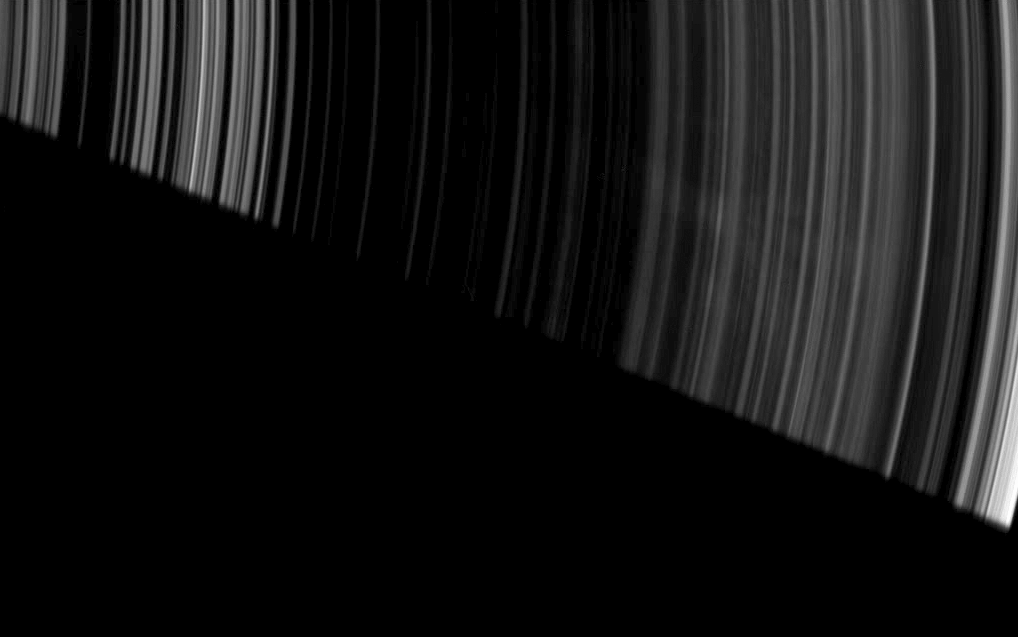

Spoke Leftovers

Faint, ghostly spokes dapple the dark side of Saturn’s A ring as the planet’s shadow makes a sharp diagonal cut across this image from the Cassini spacecraft.

The image was taken in visible light with the Cassini spacecraft wide-angle camera on April 30, 2008. This view looks toward the unilluminated side of the rings from about 26 degrees above the ringplane. The view was obtained at a distance of approximately 316,000 kilometers (196,000 miles) from Saturn and at a Sun-Saturn-spacecraft, or phase, angle of 147 degrees. Image scale is 15 kilometers (9 miles) per pixel.

The Cassini-Huygens mission is a cooperative project of NASA, the European Space Agency and the Italian Space Agency. The Jet Propulsion Laboratory, a division of the California Institute of Technology in Pasadena, manages the mission for NASA’s Science Mission Directorate, Washington, D.C. The Cassini orbiter and its two onboard cameras were designed, developed and assembled at JPL. The imaging operations center is based at the Space Science Institute in Boulder, Colo.

Credit: NASA/JPL/Space Science Institute